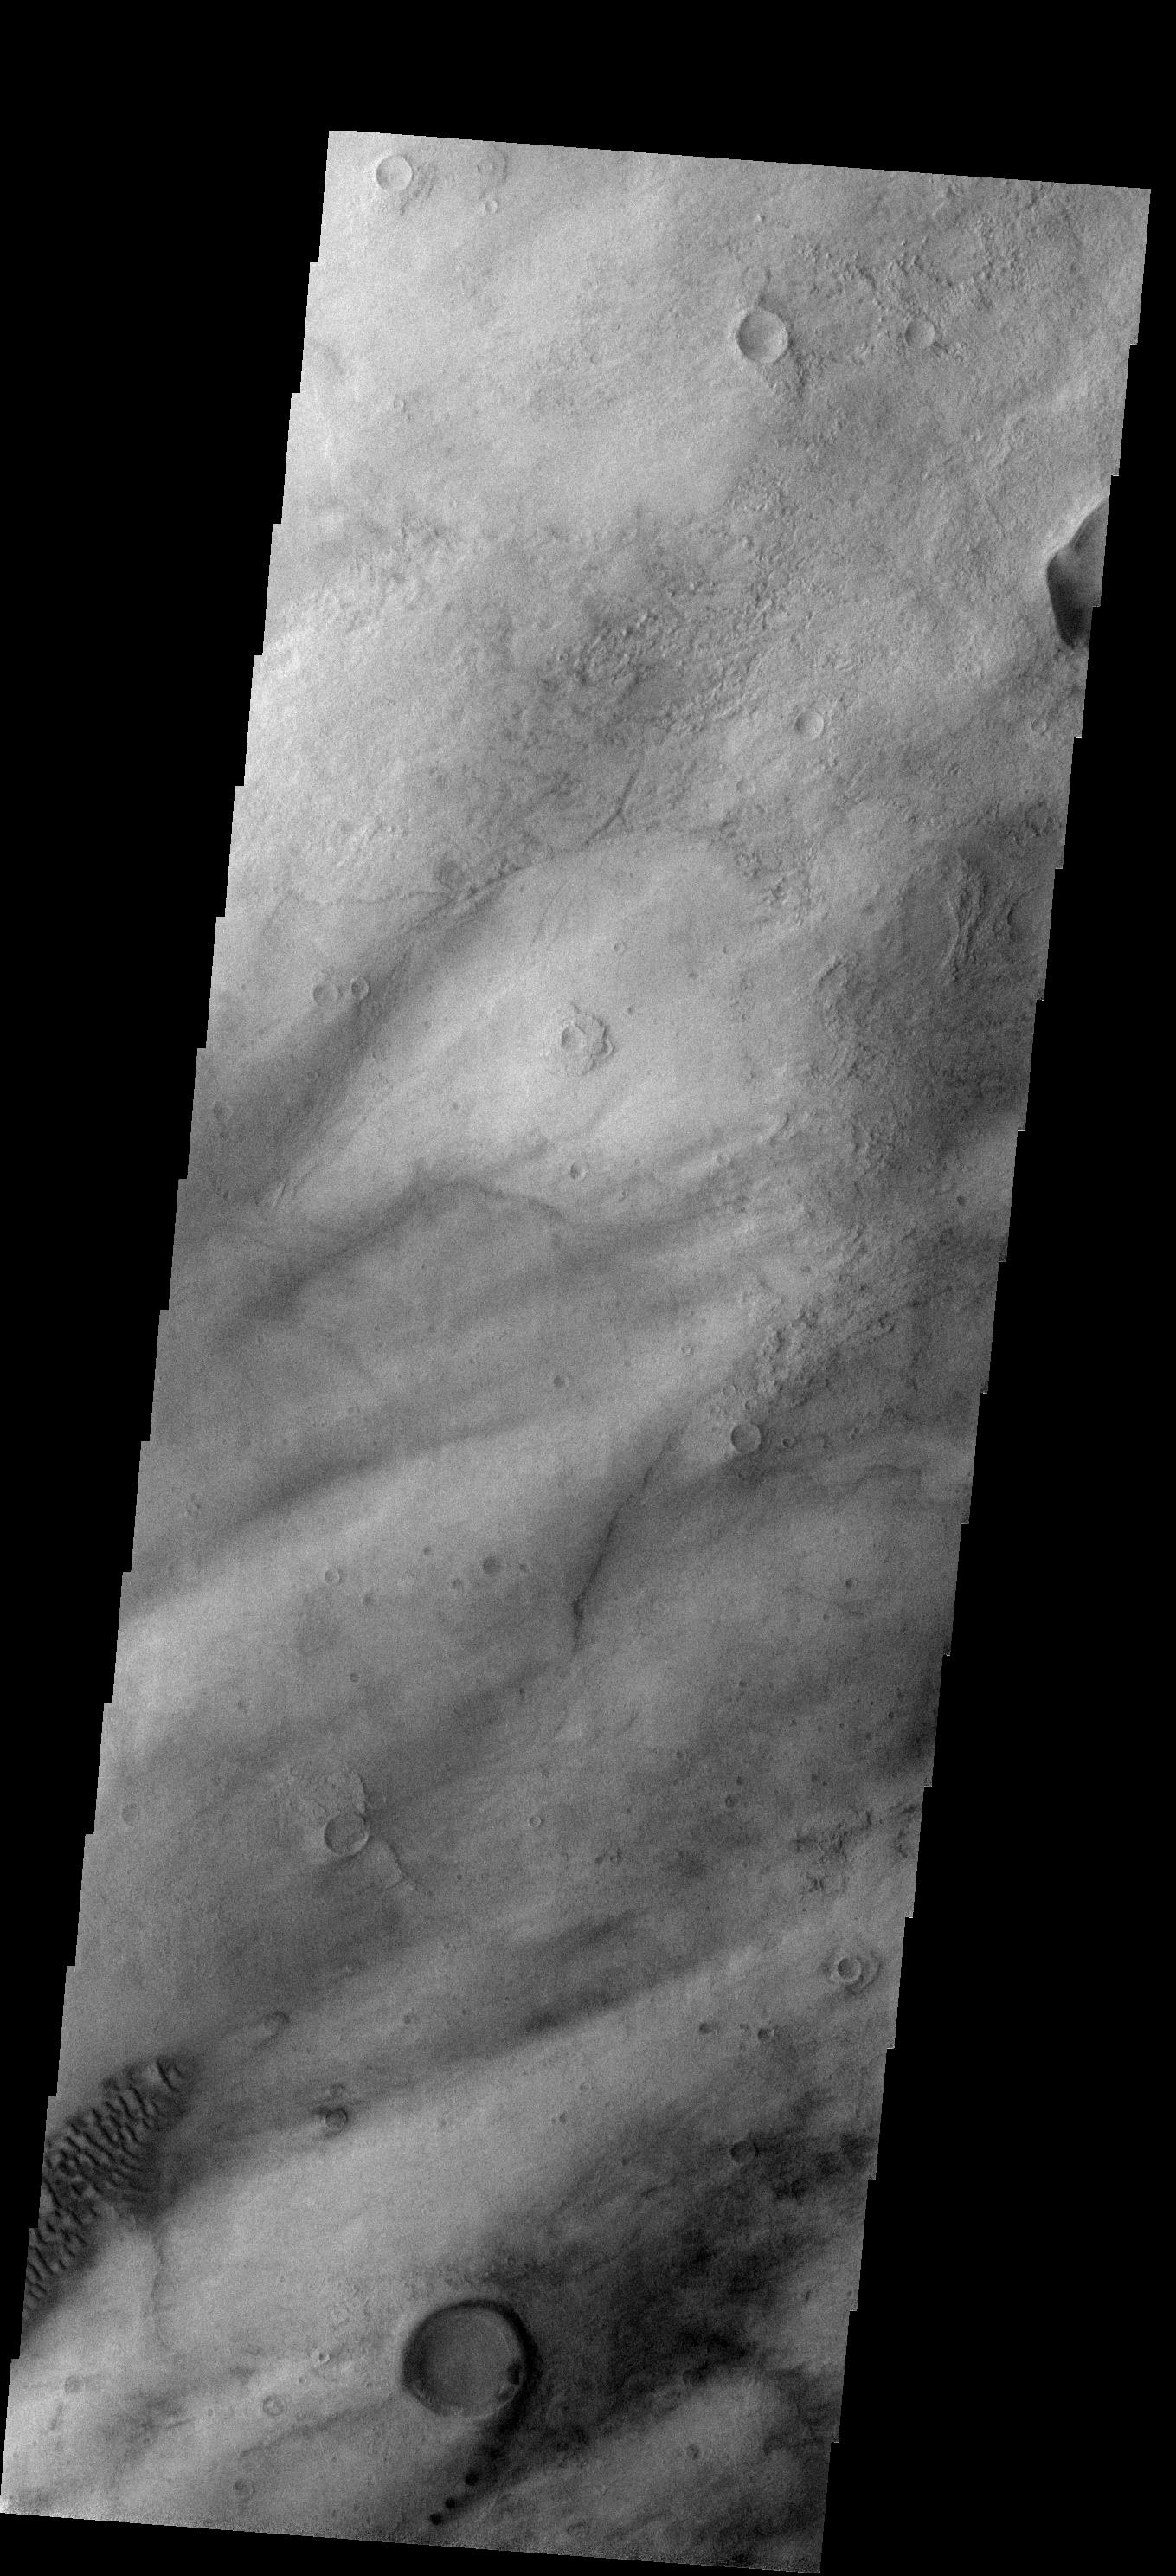

THEMIS ART #82

With small dark dunes trailing the rim and southern margin of this small crater the overall effect is the appearance of the number “9.” This small feature occurs on the southeast margin of the Hellas Basin.

Image information: VIS instrument. Latitude -47.3N, Longitude 89.8E. 17 meter/pixel resolution.

Please see the THEMIS Data Citation Note for details on crediting THEMIS images.

Note: this THEMIS visual image has not been radiometrically nor geometrically calibrated for this preliminary release. An empirical correction has been performed to remove instrumental effects. A linear shift has been applied in the cross-track and down-track direction to approximate spacecraft and planetary motion. Fully calibrated and geometrically projected images will be released through the Planetary Data System in accordance with Project policies at a later time.

NASA’s Jet Propulsion Laboratory manages the 2001 Mars Odyssey mission for NASA’s Office of Space Science, Washington, D.C. The Thermal Emission Imaging System (THEMIS) was developed by Arizona State University, Tempe, in collaboration with Raytheon Santa Barbara Remote Sensing. The THEMIS investigation is led by Dr. Philip Christensen at Arizona State University. Lockheed Martin Astronautics, Denver, is the prime contractor for the Odyssey project, and developed and built the orbiter. Mission operations are conducted jointly from Lockheed Martin and from JPL, a division of the California Institute of Technology in Pasadena.

Credit: NASA/JPL/ASU